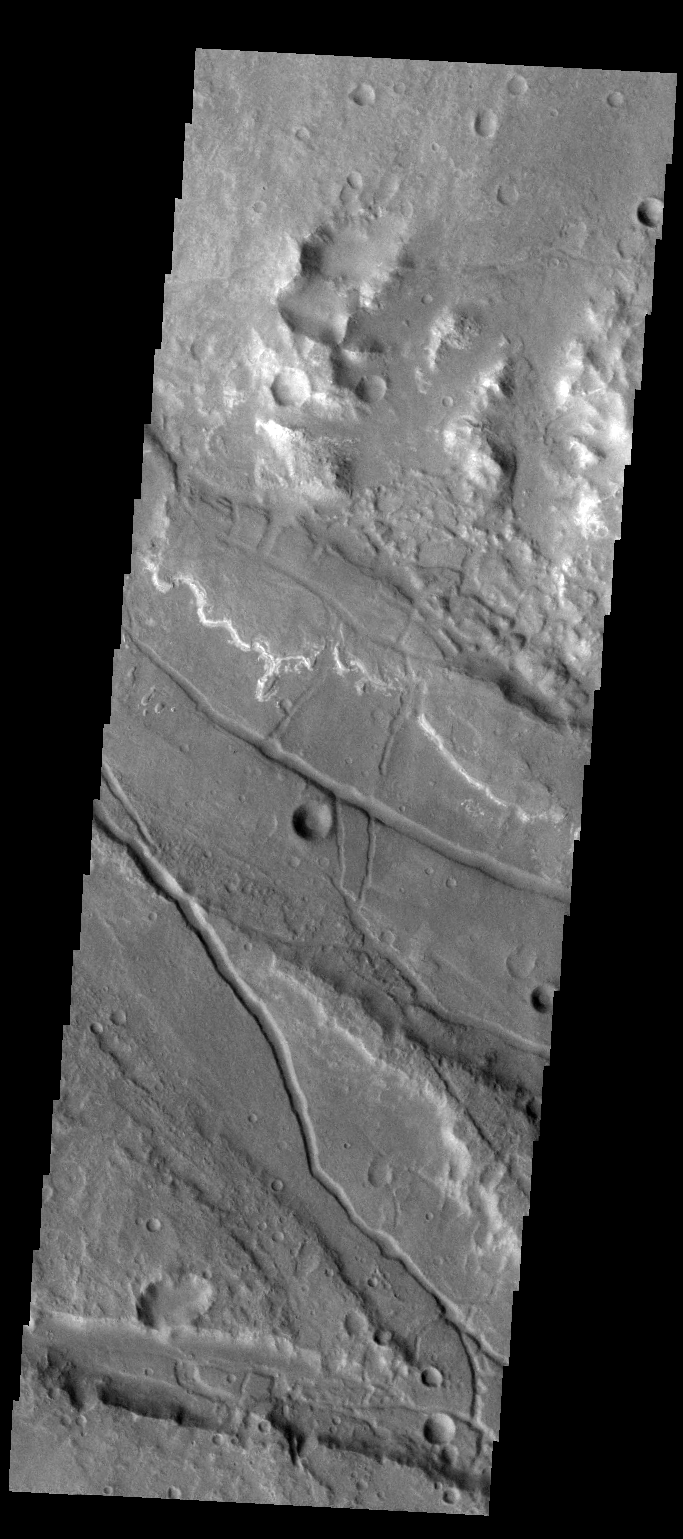

Ladon Valles

This VIS image shows the complex region where Ladon Valles enters a topographic low in Margaritifer Terra.

Credit: NASA/JPL-Caltech/ASU